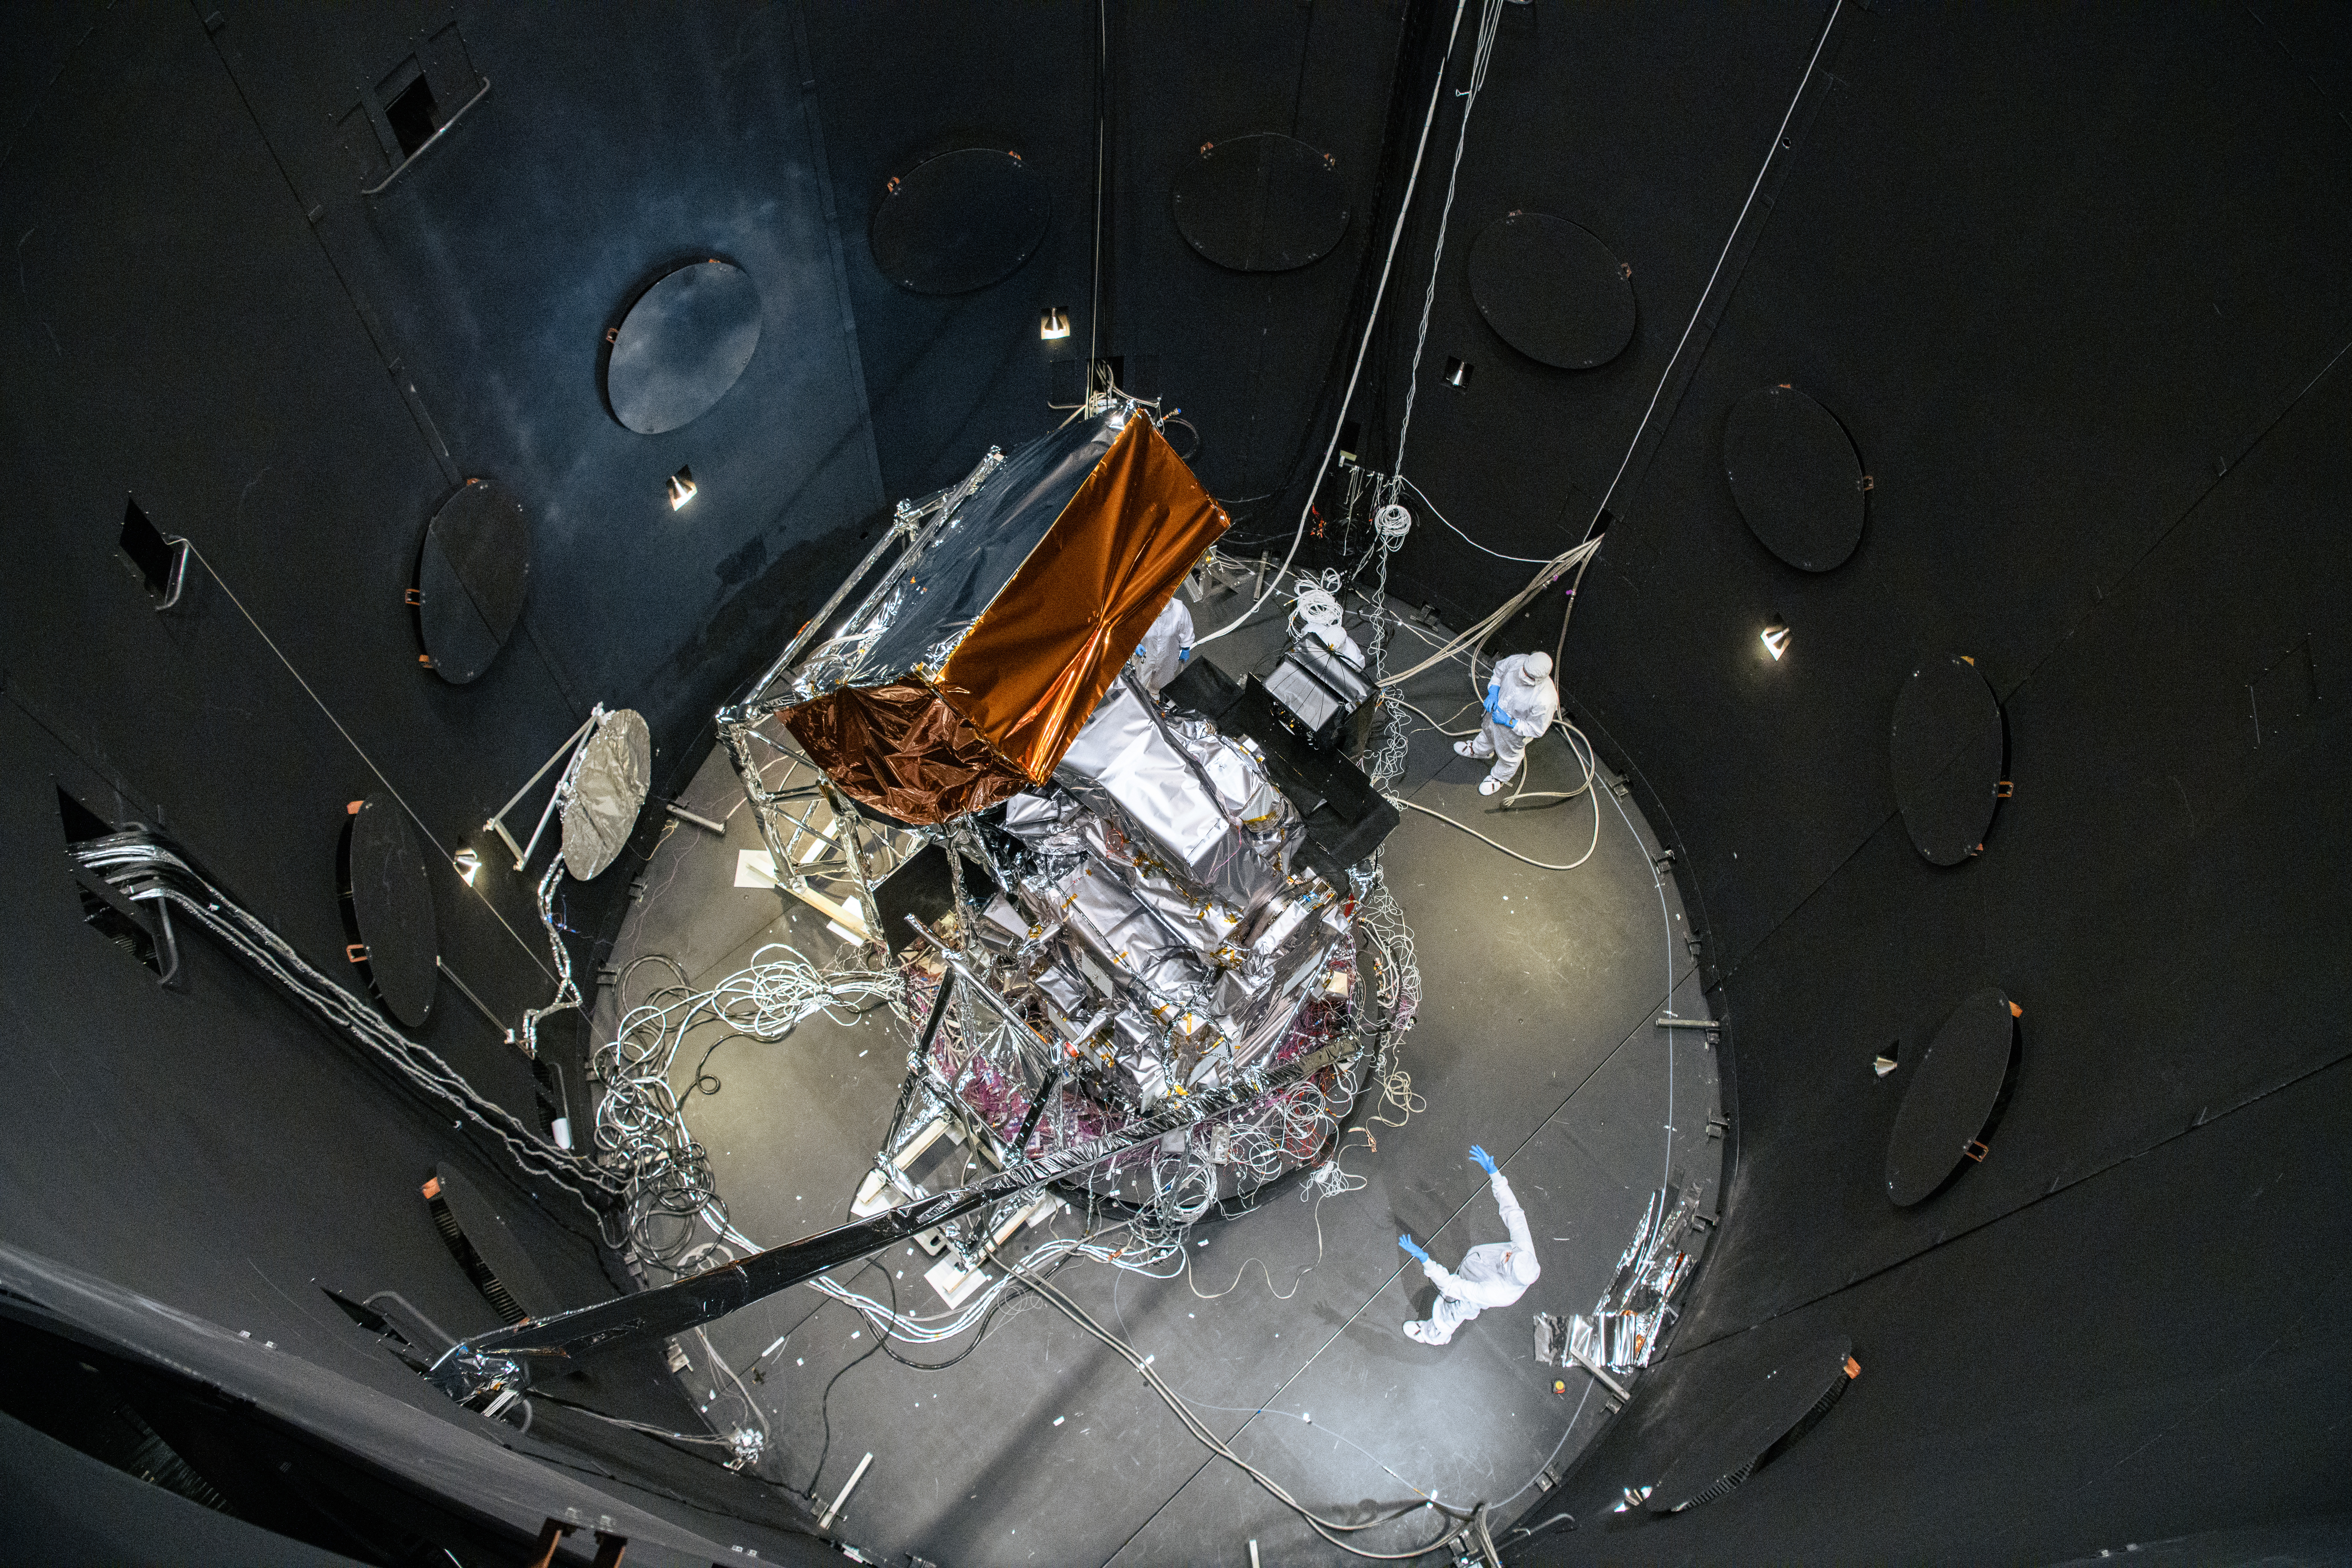

The Plankton, Aerosol, Cloud, ocean Ecosystem (PACE) Observatory inside the Space Environment Simulator (SES) thermal vacuuum chamber before thermal environmental testing at NASA's Goddard Space Flight Center in Greenbelt, Maryland on June 16th, 2023. PACE's unprecedented spectral coverage will provide the first-ever global measurements designed to identify phytoplankton community composition. The mission will make global ocean color measurements, using the Ocean Color Instrument (OCI), to provide extended data records on ocean ecology and global biogeochemistry along with polarimetry measurements, using the Spectro-polarimeter for Planetary Exploration (SPEXone) and the Hyper Angular Research Polarimeter (HARP2) to provide extended data records on clouds and aerosols. The Earth-observing satellite mission, built at Goddard Space Flight Center in Greenbelt, MD, will continue and advance observations of global ocean color, biogeochemistry, and ecology, as well as the carbon cycle, aerosols and clouds.

Credit: NASA / Denny Henry